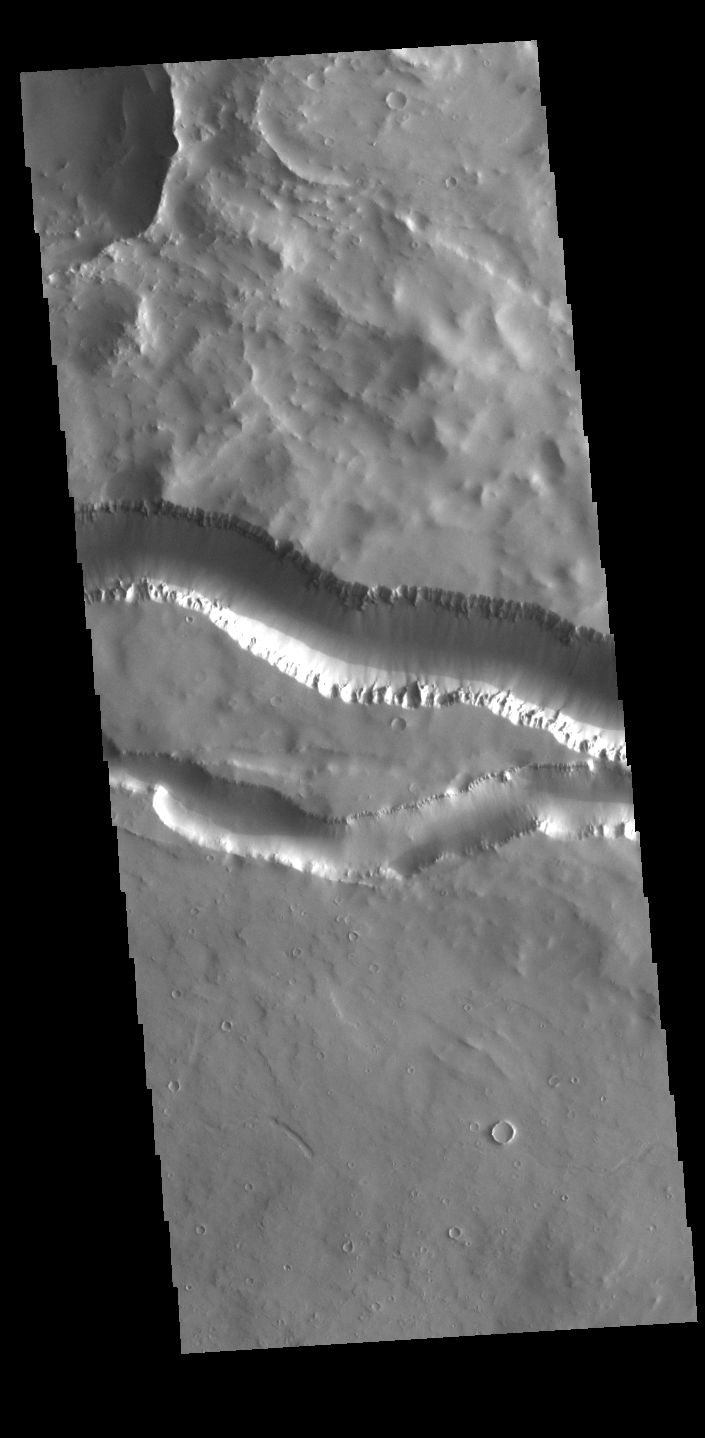

Granicus Valles

This VIS image shows two segments of the channel system called Granicus Valles. Granicus Valles is a complex channel system located west of Elysium Mons. The system is approximately 750km (466 miles) long. It is likely that both water and lava played a part in creation of this feature.

Credit: NASA/JPL-Caltech/ASU